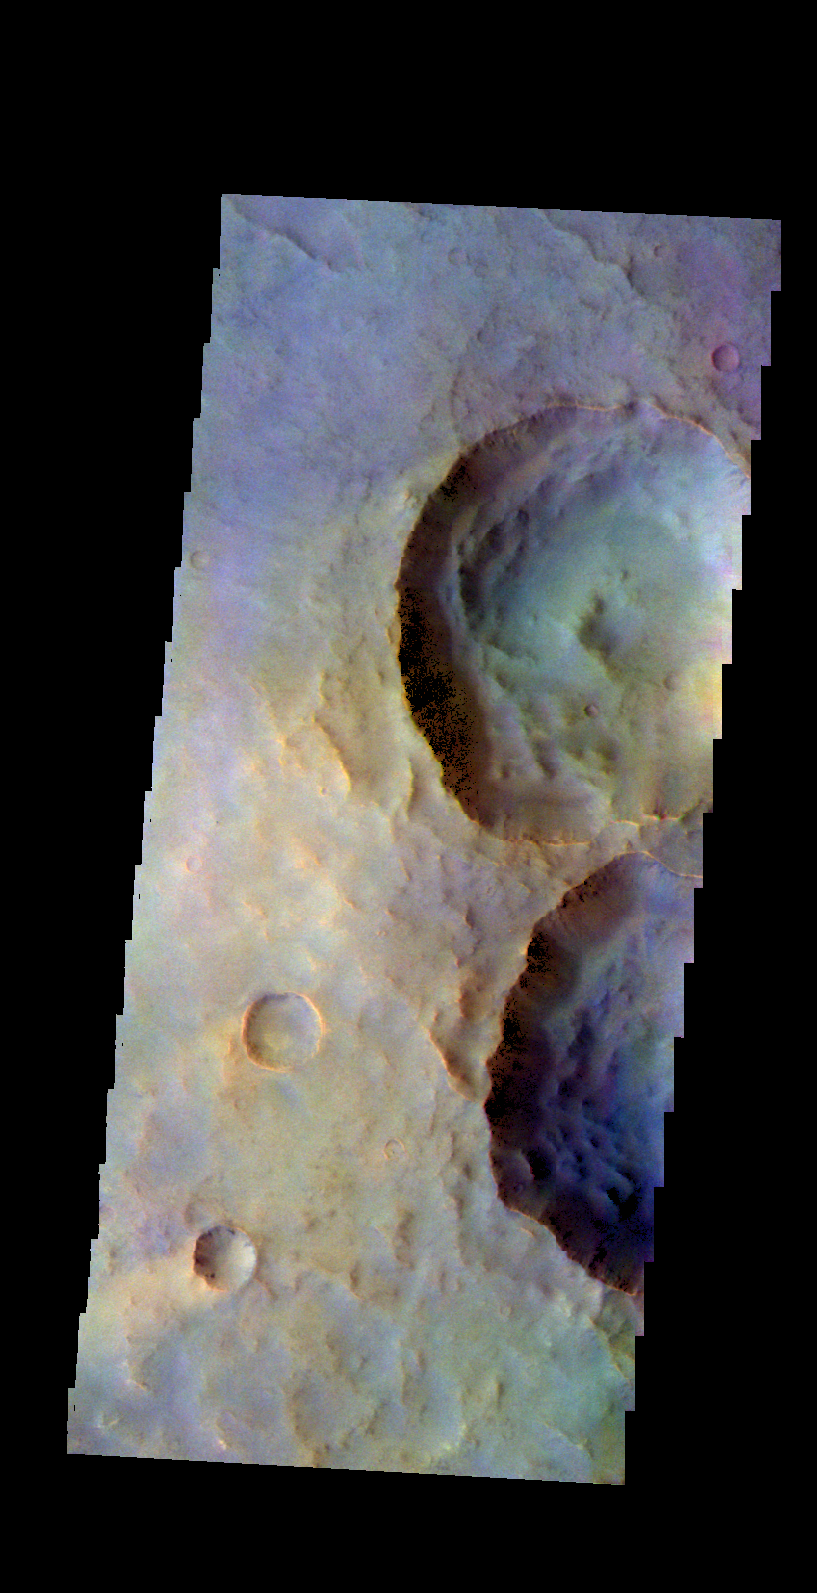

Craters – False Color

The THEMIS VIS camera contains 5 filters. The data from different filters can be combined in multiple ways to create a false color image. These false color images may reveal subtle variations of the surface not easily identified in a single band image. Today’s false color image shows a group of unnamed craters north of Fournier Crater.

Credit: NASA/JPL-Caltech/ASU